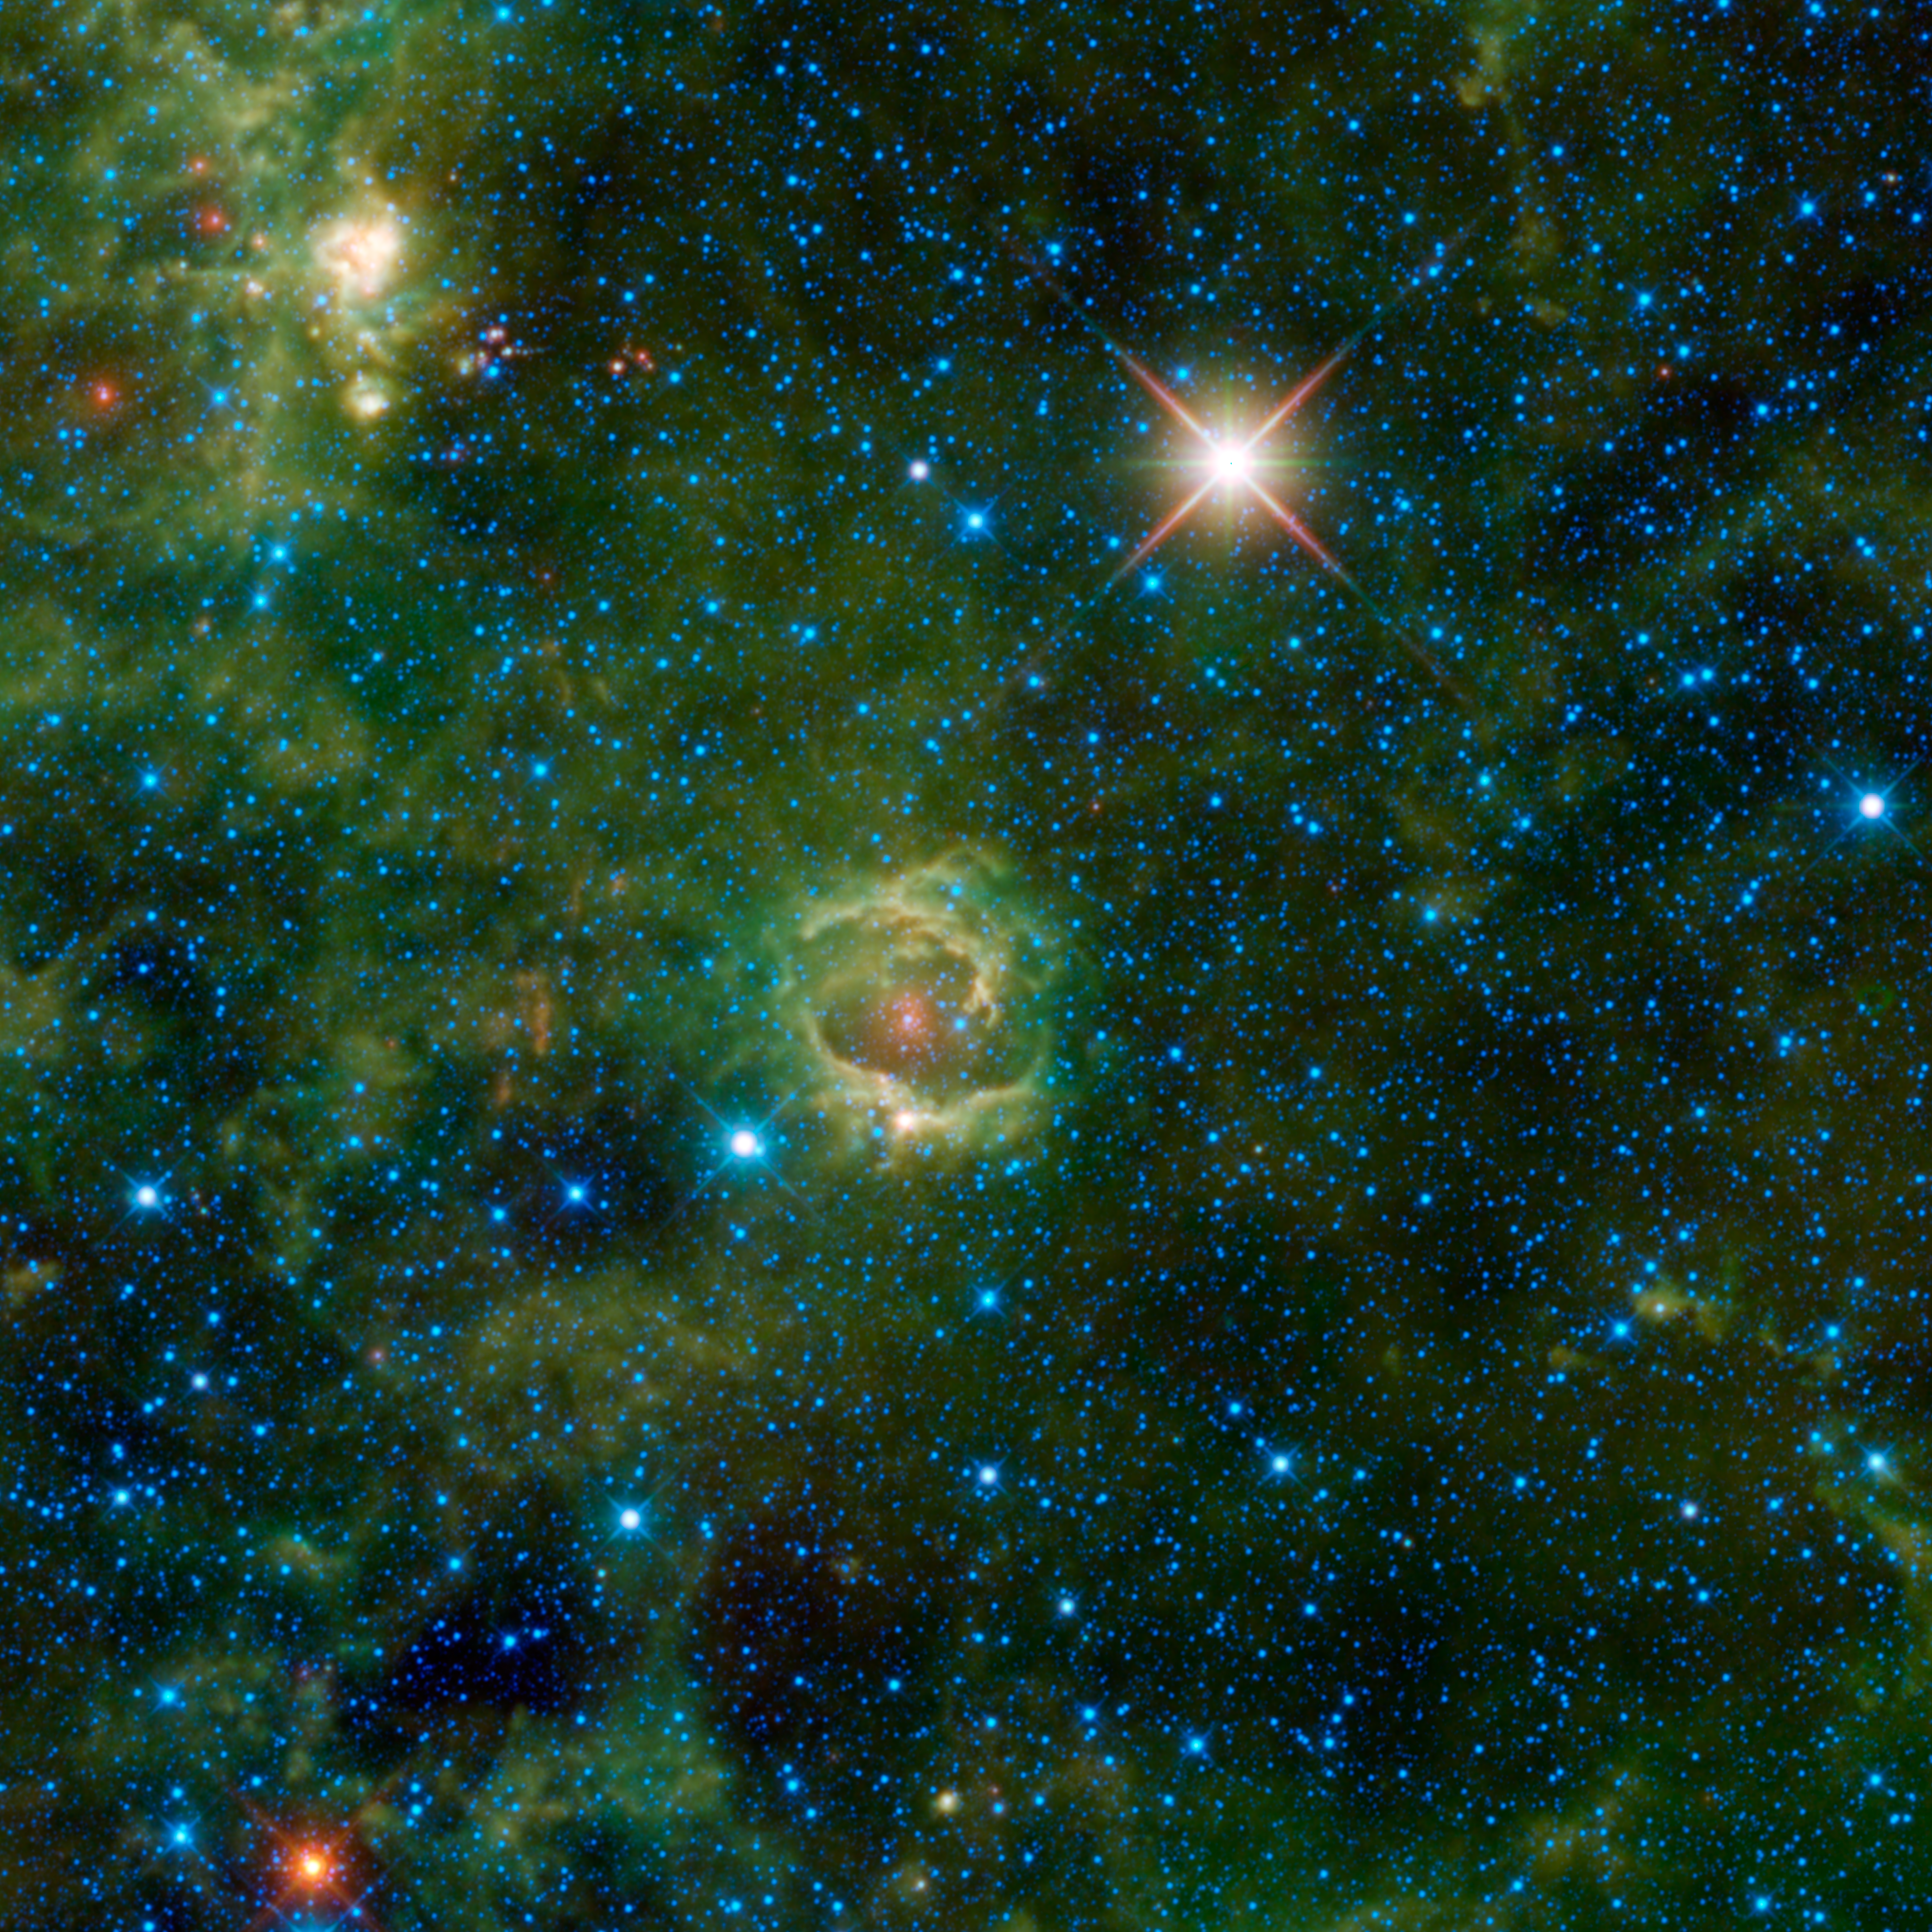

A Nebula by Any Other Name

Nebulae are enormous clouds of dust and gas occupying the space between the stars. Some have pretty names to match their good looks, for example the Rose nebula, while others have much more utilitarian names. Such is the case with LBN 114.55+00.22, seen here in an image from NASA’s Wide-field Infrared Survey Explorer, or WISE.

Named after the astronomer who published a catalogue of nebulae in 1965, LBN stands for “Lynds Bright nebula.” The numbers 114.55+00.22 refer to nebula’s coordinates in our Milky Way galaxy, serving as a sort of galactic home address.

Astronomers classify LBN 114.55+00.22 as an emission nebula. Unlike a reflection nebula, which reflects light from nearby stars, an emission nebula emits light. High-energy light blasted out from a nearby massive star strips away electrons from the nebula’s hydrogen gas, causing the gas to become charged. These nebulae are also called HII regions, with the “H” standing for hydrogen and the “II” indicating that the gas is ionized. As the ionized gas begins to cool from a higher-energy state to a lower-energy state, it glows. In the case of LBN 114.55+00.22, dust blocks the view of most of this nebula in visible light. But the dust of the nebula is also warmed by the light of the young stars within, and WISE’s infrared detectors see its beautiful infrared colors. Emission nebulae are usually found in the disks of spiral galaxies, and are places where new stars are forming.

In the lower left corner of the image is the bright red star IRAS 23304+6147, which is in the last phase of its life. As the hydrogen in its core burns out, the star will become a planetary nebula, ejecting material that absorbs visible light and glows in the infrared. This star’s name comes from the 1983 survey mission Infrared Astronomical Satellite (IRAS).

Another bright object in this image is the supergiant variable star HIP 117078, seen above and to the right of the nebula. In this case, HIP stands for Hipparcos, a European Space Agency satellite that catalogued the positions of over 100,000 stars.

The colors used in this image represent specific wavelengths of infrared light. Blue and cyan represent light emitted at wavelengths of 3.4 and 4.6 microns, which is predominantly from stars. Green and red represent light from 12 and 22 microns, respectively, which is mostly emitted by dust.

JPL manages the Wide-field Infrared Survey Explorer for NASA’s Science Mission Directorate, Washington. The principal investigator, Edward Wright, is at UCLA. The mission was competitively selected under NASA’s Explorers Program managed by the Goddard Space Flight Center, Greenbelt, Md. The science instrument was built by the Space Dynamics Laboratory, Logan, Utah, and the spacecraft was built by Ball Aerospace & Technologies Corp., Boulder, Colo. Science operations and data processing take place at the Infrared Processing and Analysis Center at the California Institute of Technology in Pasadena. Caltech manages JPL for NASA.

Credit: NASA/JPL-Caltech/UCLA